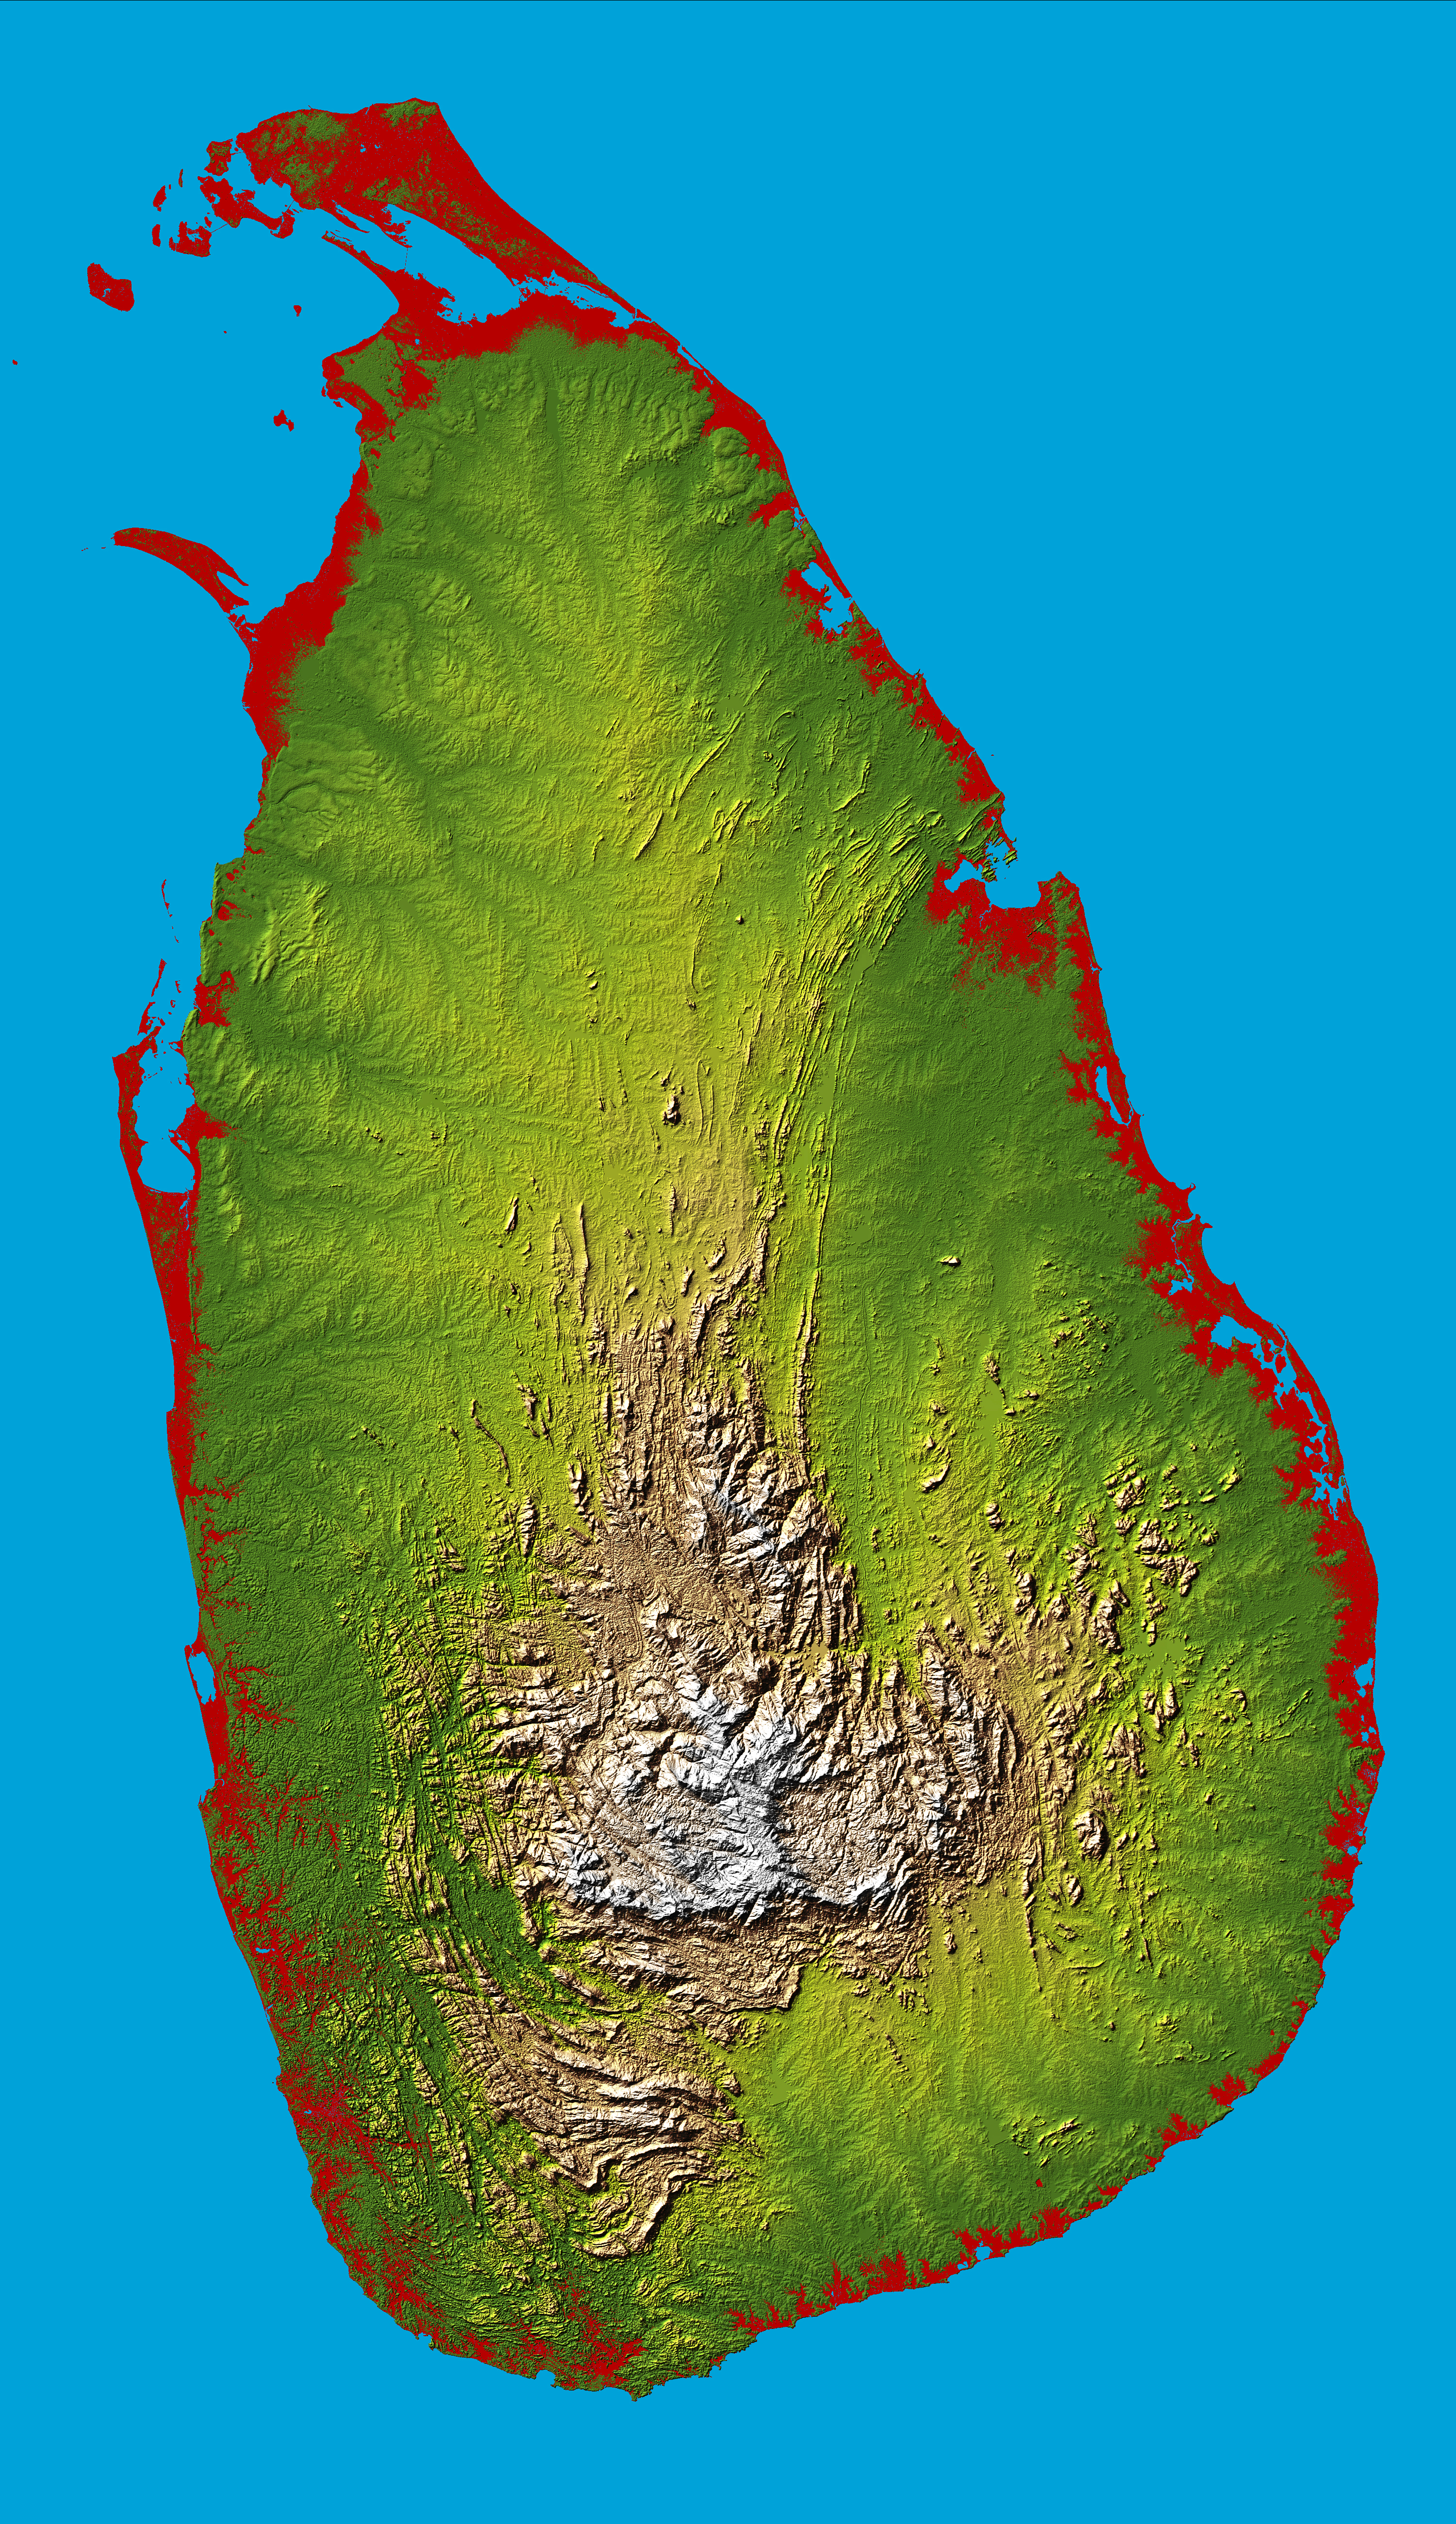

Sri Lanka, Colored Height

The topography of the island nation of Sri Lanka is well shown in this color-coded shaded relief map generated with digital elevation data from the Shuttle Radar Topography Mission (SRTM).

Two visualization methods were combined to produce the image: shading and color coding of topographic height. The shade image was derived by computing topographic slope in the northwest-southeast direction, so that northwest slopes appear bright and southeast slopes appear dark. Color coding is directly related to topographic height, with green at the lower elevations, rising through yellow and tan, to white at the highest elevations.

For this special view heights below 10 meters (33 feet) above sea level have been colored red. These low coastal elevations extend 5 to 10 km (3.1 to 6.2 mi) inland on Sri Lanka and are especially vulnerable to flooding associated with storm surges, rising sea level, or, as in the aftermath of the earthquake of December 26, 2004, tsunami. These so-called tidal waves have occurred numerous times in history and can be especially destructive, but with the advent of the near-global SRTM elevation data planners can better predict which areas are in the most danger and help develop mitigation plans in the event of particular flood events.

Sri Lanka is shaped like a giant teardrop falling from the southern tip of the vast Indian subcontinent. It is separated from India by the 50km (31mi) wide Palk Strait, although there is a series of stepping-stone coral islets known as Adam’s Bridge that almost form a land bridge between the two countries. The island is just 350km (217mi) long and only 180km (112mi) wide at its broadest, and is about the same size as Ireland, West Virginia or Tasmania.

The southern half of the island is dominated by beautiful and rugged hill country, and includes Mt Pidurutalagala, the island’s highest point at 2524 meters (8281 ft). The entire northern half comprises a large plain extending from the edge of the hill country to the Jaffna peninsula.

Elevation data used in this image were acquired by the Shuttle Radar Topography Mission aboard the Space Shuttle Endeavour, launched on Feb. 11, 2000. SRTM used the same radar instrument that comprised the Spaceborne Imaging Radar-C/X-Band Synthetic Aperture Radar (SIR-C/X-SAR) that flew twice on the Space Shuttle Endeavour in 1994. SRTM was designed to collect 3-D measurements of the Earth’s surface. To collect the 3-D data, engineers added a 60-meter (approximately 200-foot) mast, installed additional C-band and X-band antennas, and improved tracking and navigation devices. The mission is a cooperative project between NASA, the National Geospatial-Intelligence Agency (NGA) of the U.S. Department of Defense and the German and Italian space agencies. It is managed by NASA’s Jet Propulsion Laboratory, Pasadena, Calif., for NASA’s Earth Science Enterprise,Washington, D.C.

Location: 8.0 degrees North latitude, 80.7 degrees East longitude
Orientation: North toward the top, Mercator projection
Size: 275.6 by 482.4 kilometers (165.4 by 299.0 miles)
Image Data: shaded and colored SRTM elevation model
Date Acquired: February 2000

Credit: NASA/JPL/NGA